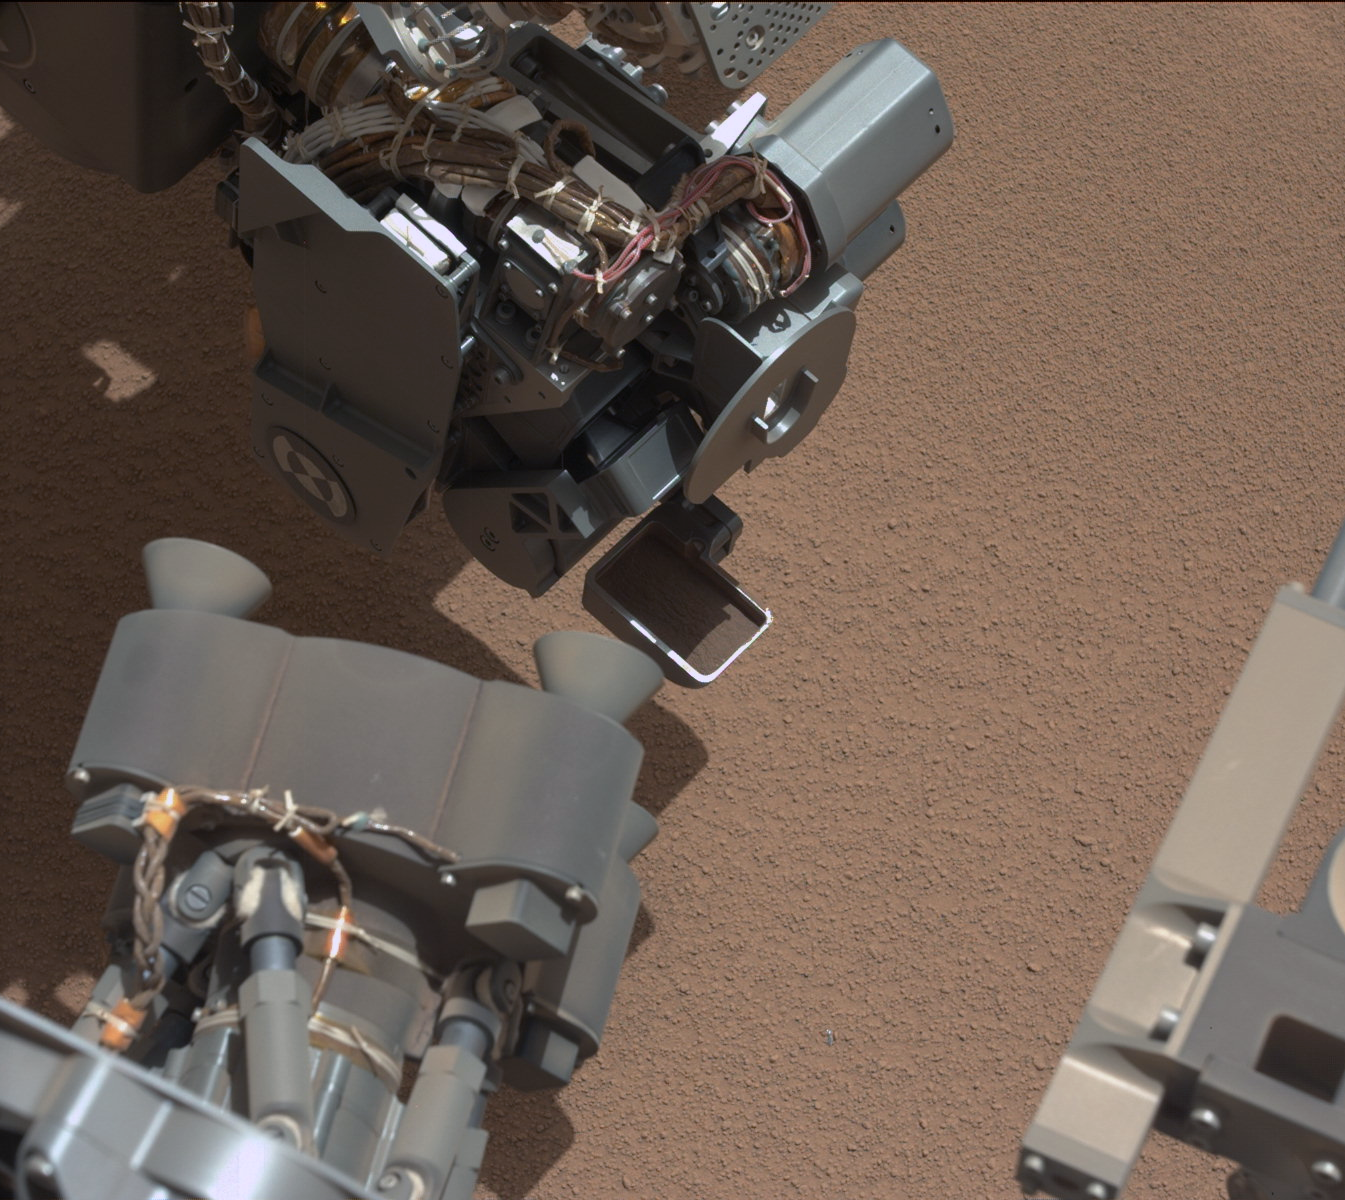

View of Curiosity’s First Scoop Also Shows Bright Object

This image from the right Mast Camera (Mastcam) of NASA’s Mars rover Curiosity shows a scoop full of sand and dust lifted by the rover’s first use of the scoop on its robotic arm. In the foreground, near the bottom of the image, a bright object is visible on the ground. The object might be a piece of rover hardware.

This image was taken during the mission’s 61st Martian day, or sol (Oct. 7, 2012), the same sol as the first scooping. After examining Sol 61 imaging, the rover team decided to refrain from using the arm on Sol 62 (Oct. 8). Instead, the rover was instructed to acquire additional imaging of the bright object, on Sol 62, to aid the team in assessing possible impact, if any, to sampling activities.

For scale, the scoop is 1.8 inches (4.5 centimeters) wide, 2.8 inches (7 centimeters) long.

JPL manages the Mars Science Laboratory/Curiosity for NASA’s Science Mission Directorate in Washington. The rover was designed, developed and assembled at JPL, a division of the California Institute of Technology in Pasadena.

Credit: NASA/JPL-Caltech/MSSS